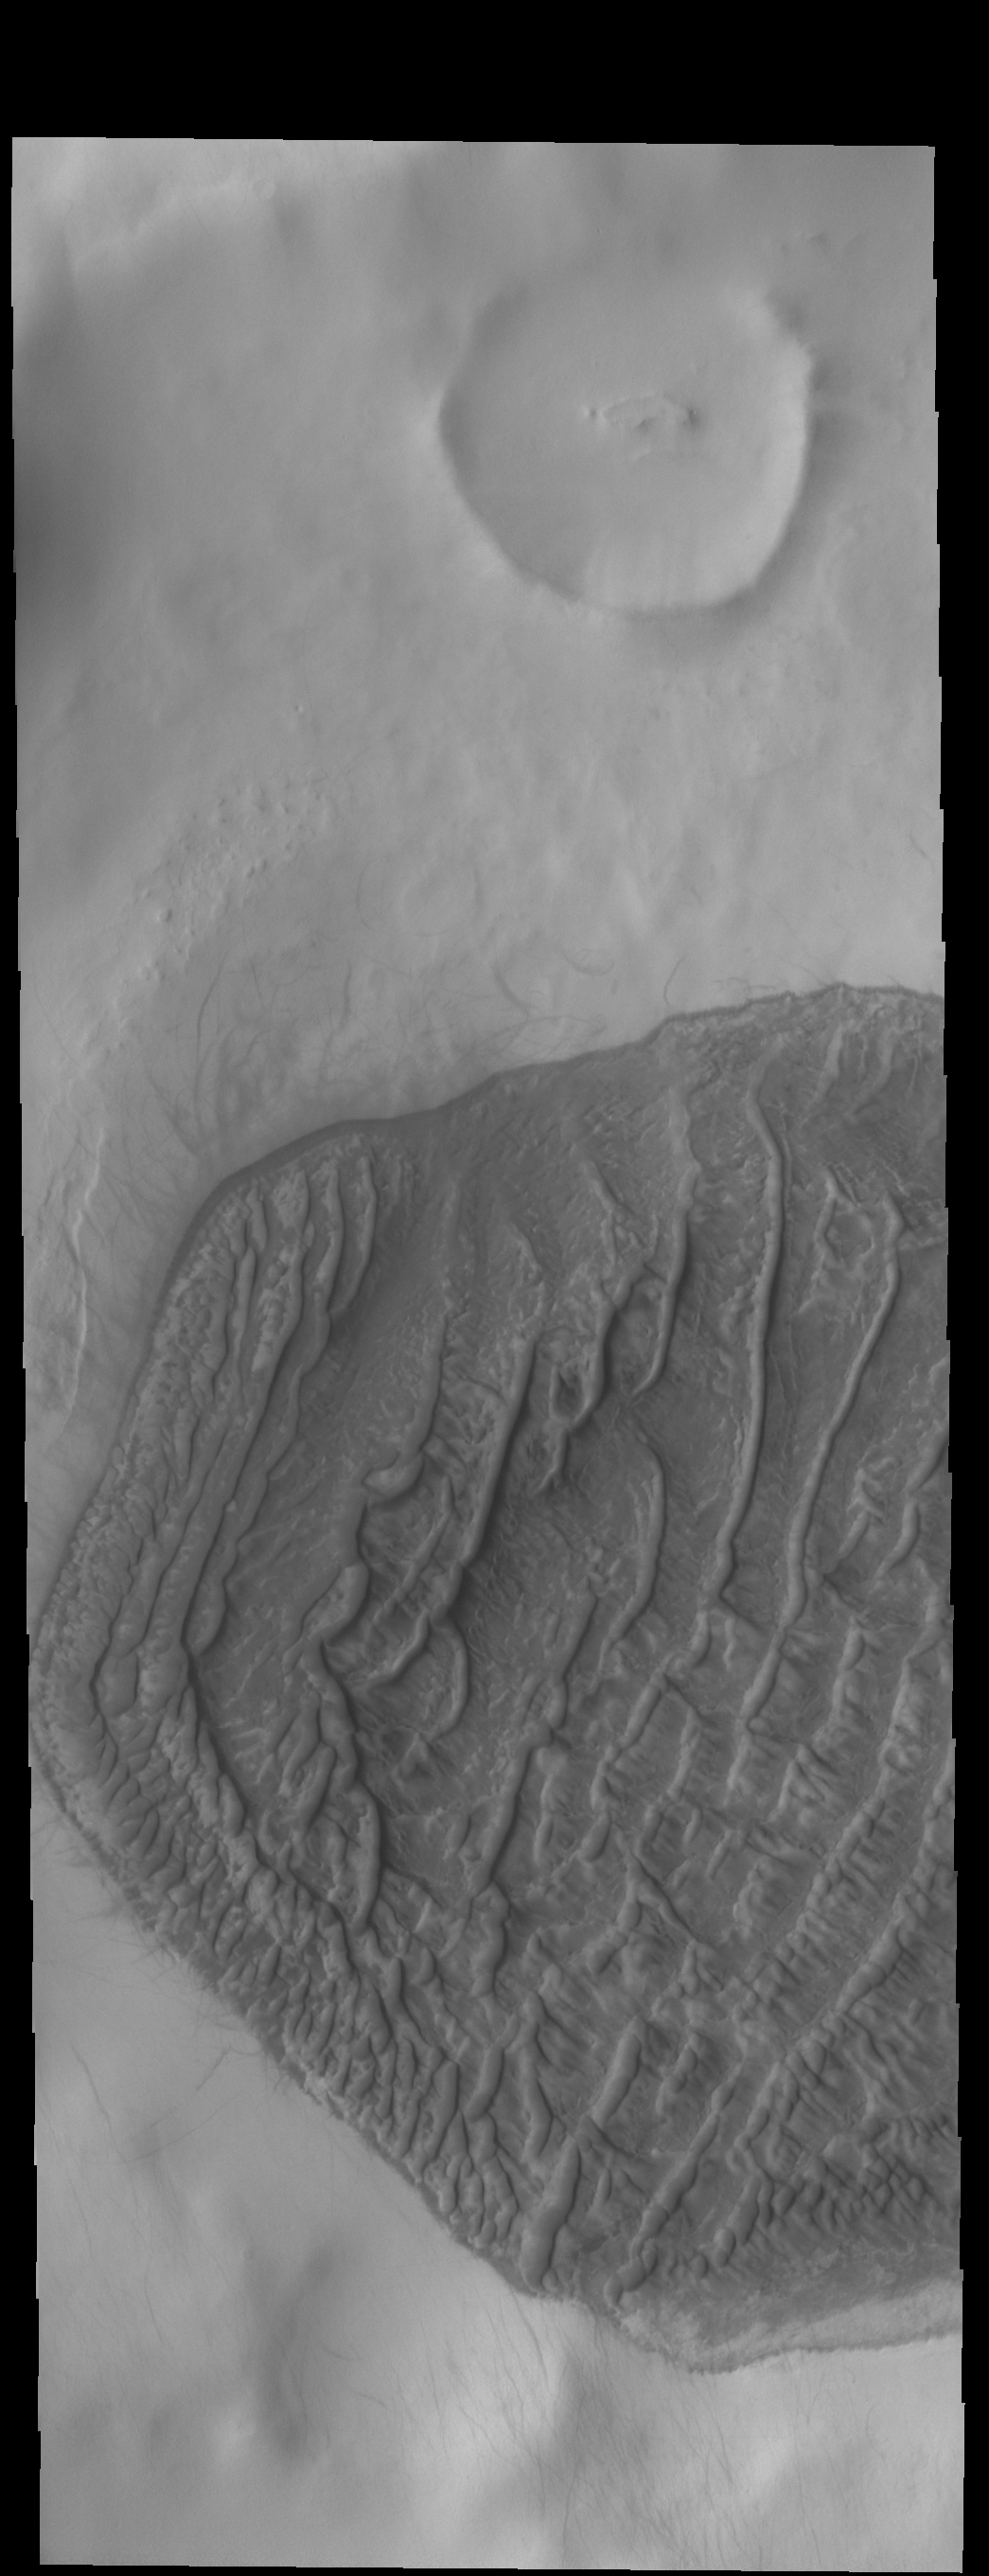

High Latitude Dunes

Today’s VIS image shows a dune field on a crater floor in Terra Cimmeria. Dunes at high latitudes – near the polar caps – are affected by seasonal frost and ice. The interactions with frost/ice reduces the amount of movement of sand grains within the dunes. This changes the morphology of near polar dunes when compared to dunes at lower latitudes where ice/frost do not occur as frequently. This crater’s latitude is 68 degrees south of the equator.

Credit: NASA/JPL-Caltech/ASU